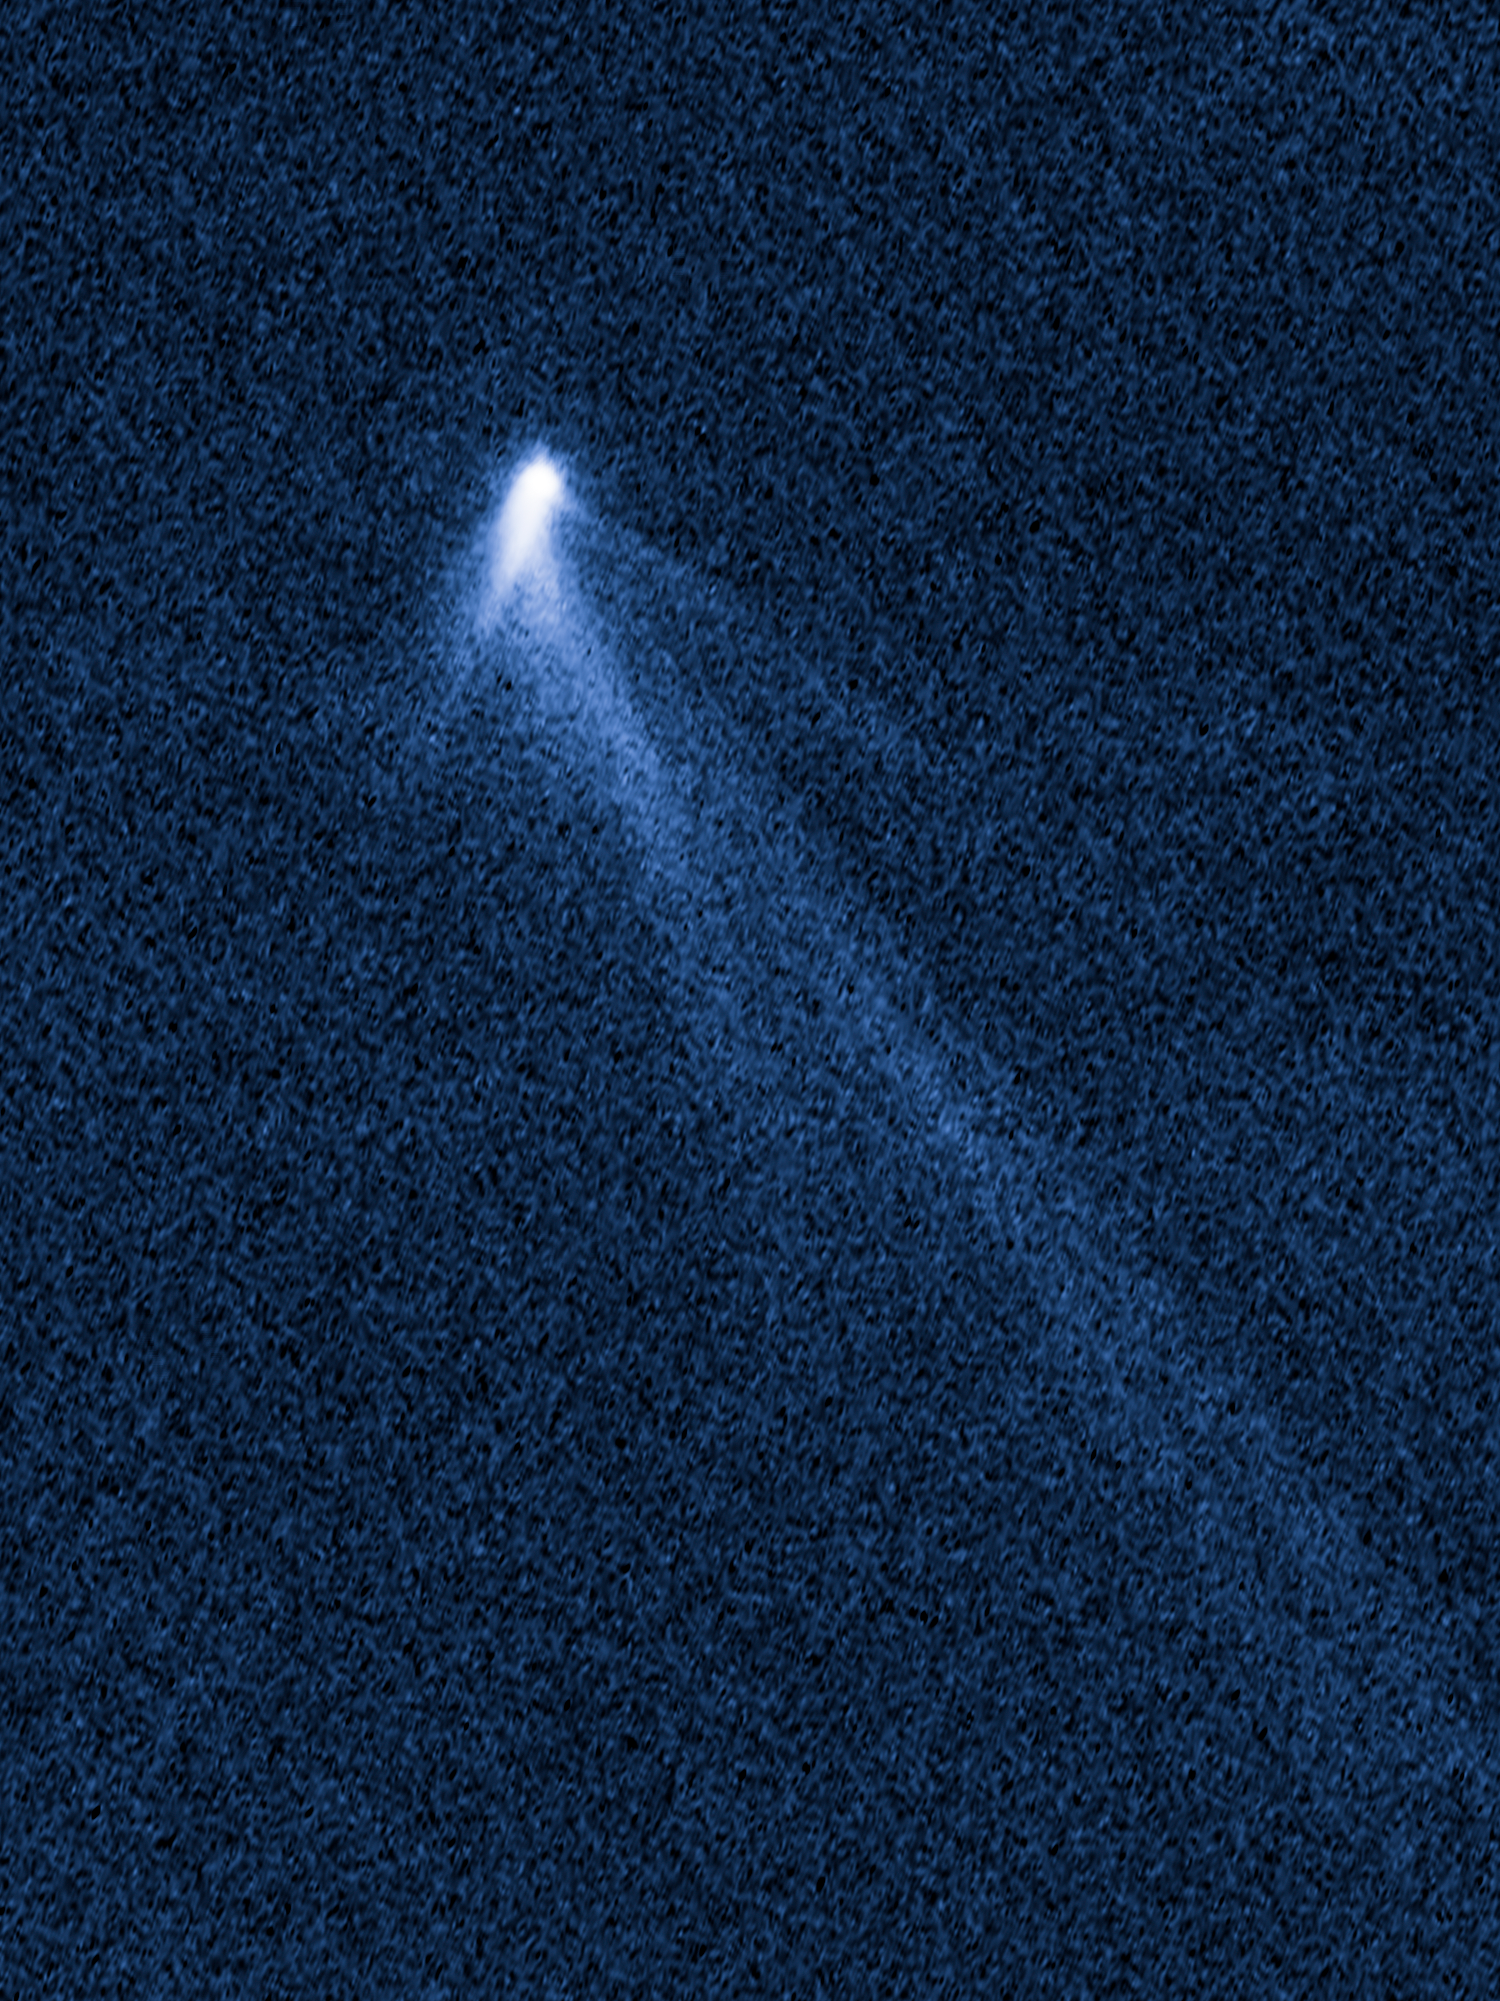

P/2013 P5 on September 10, 2013

Object Name: P/2013 P5
Object Description: Active Asteroid
Instrument: HST/WFC3/UVIS
Filters: F350LP (long pass)

This image was originally black and white and recorded only overall brightness. These brightness values were translated into a range of bluish hues. Such color "maps" can be useful in helping to distinguish subtly varying brightness in an image.

Credit: NASA, ESA, and D. Jewitt (University of California, Los Angeles), J. Agarwal (Max Planck Institute for Solar System Research), H. Weaver (Johns Hopkins University Applied Physics Laboratory), M. Mutchler (STScI), and S. Larson (University of Arizona)